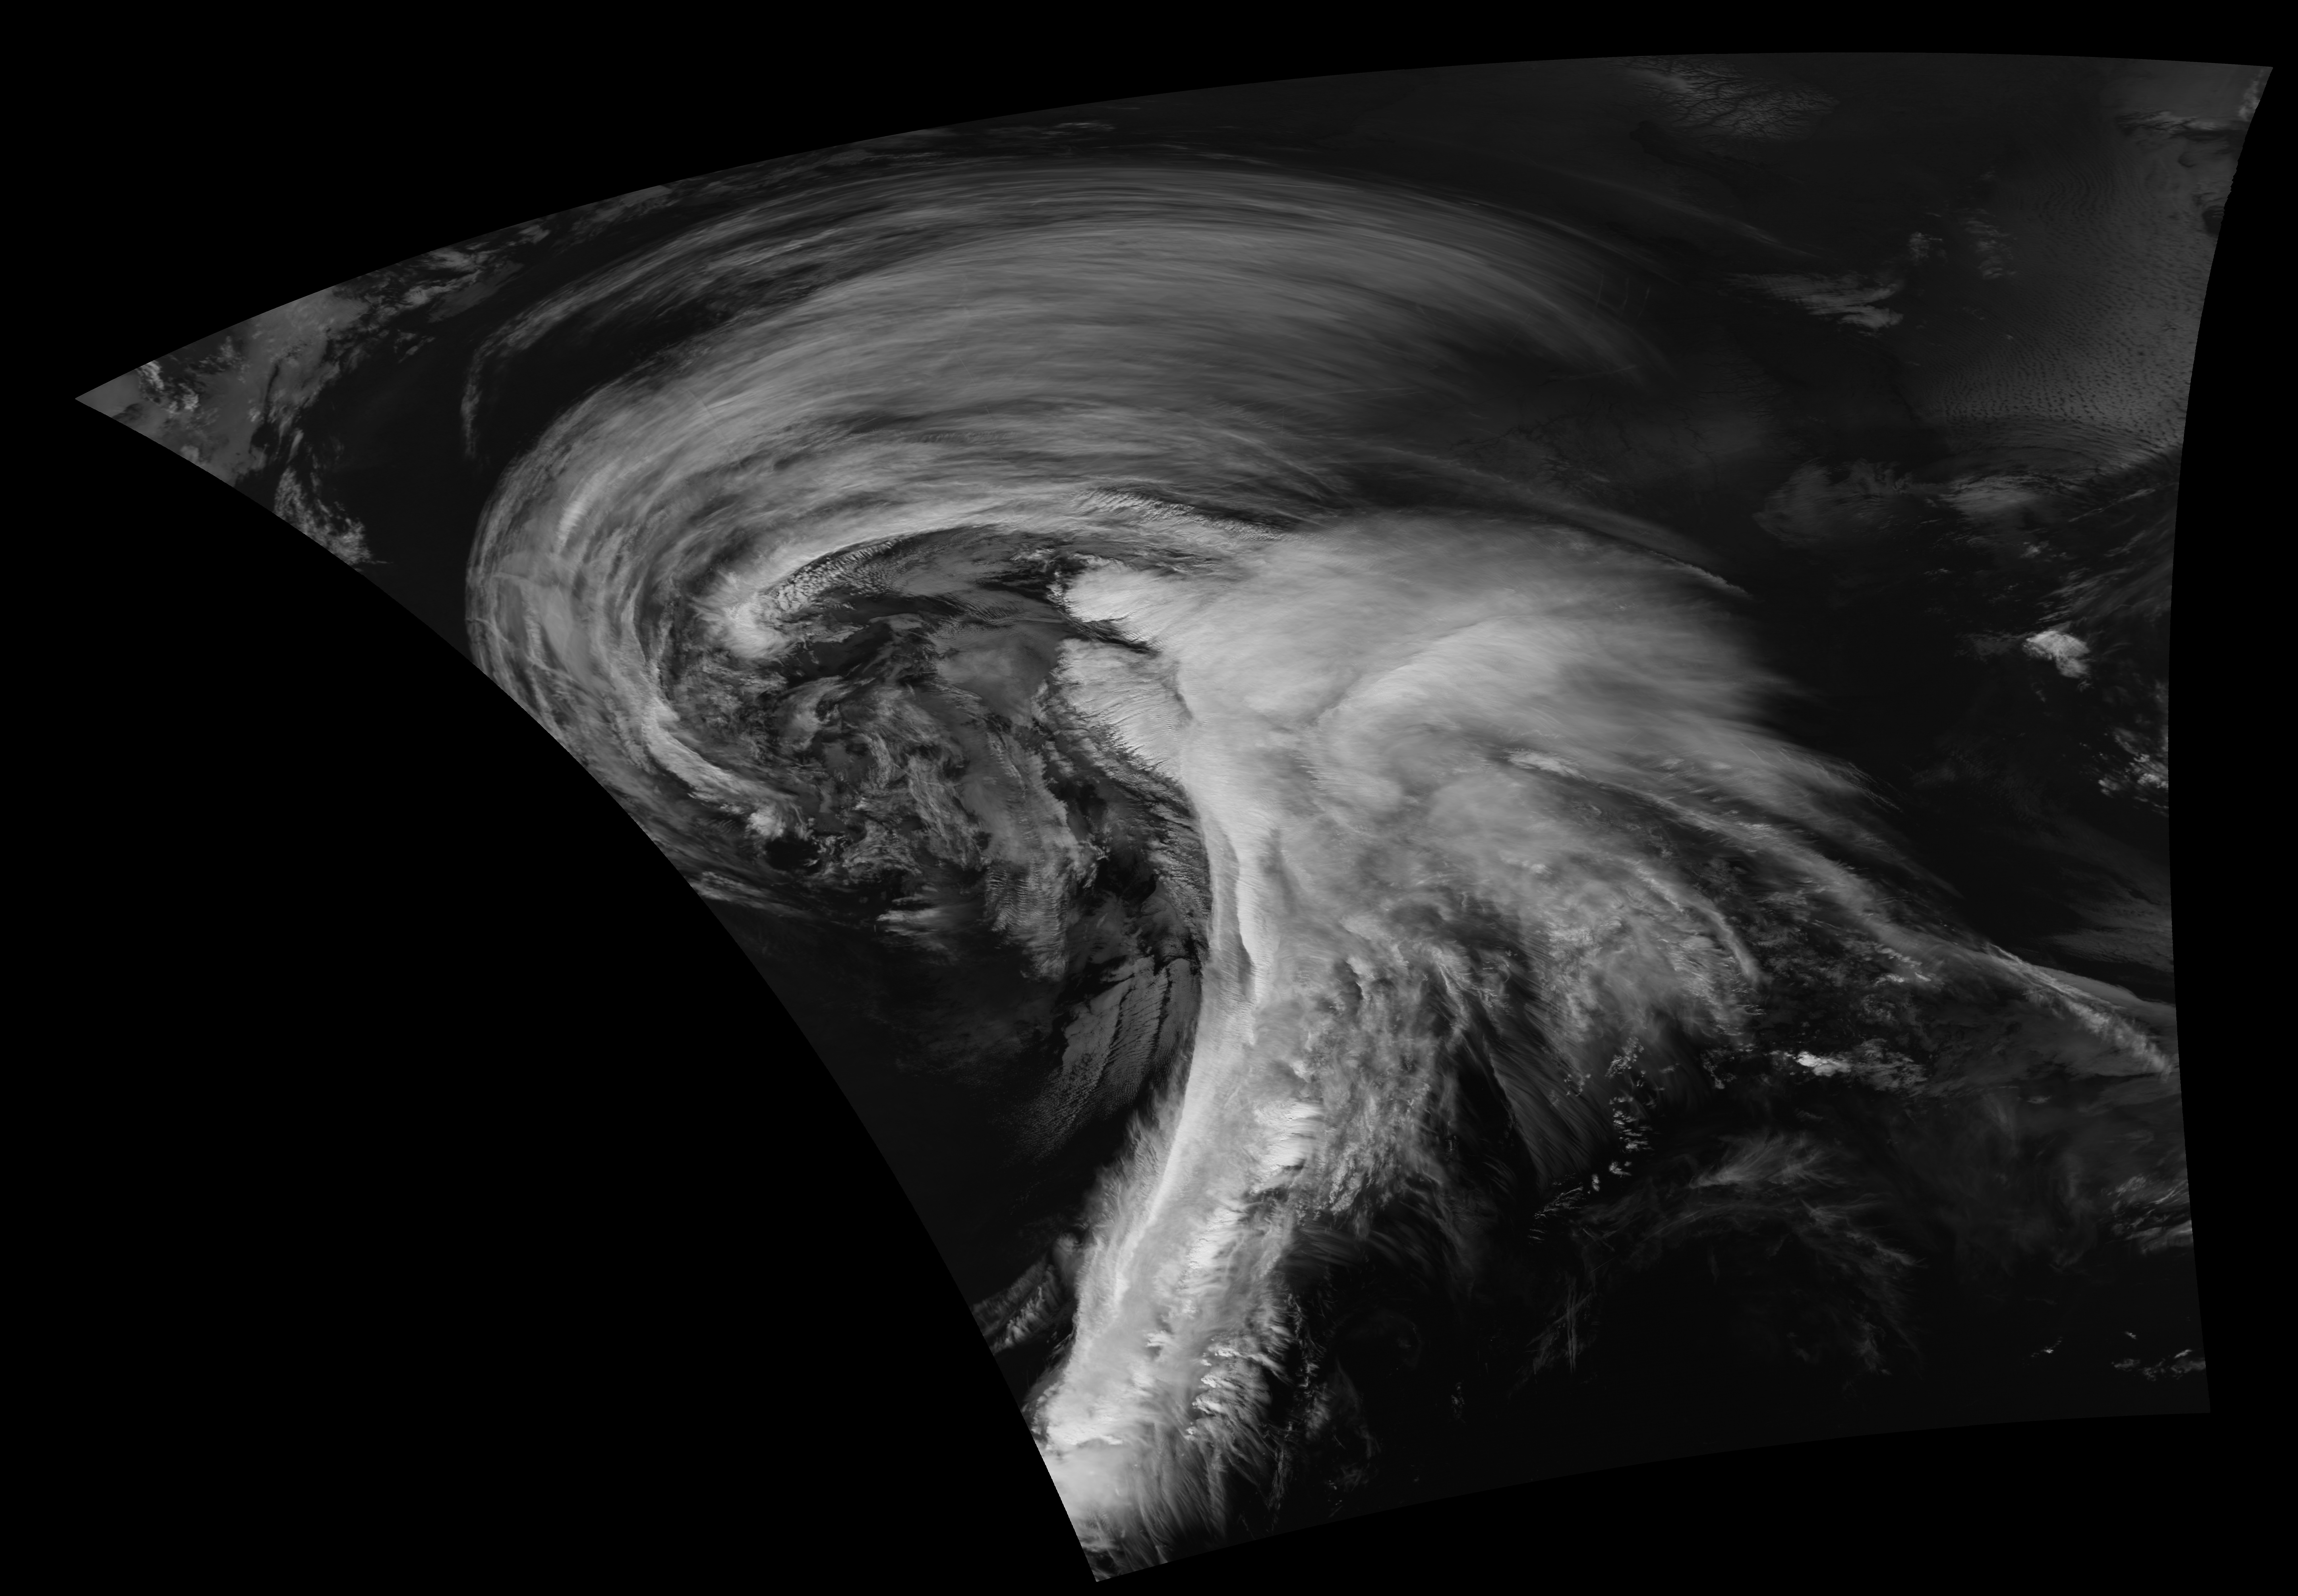

Suomi NPP View of a Strong Midwest Cyclone

A strong late-winter cyclone brought significant snows and blizzard conditions to the upper Great Lakes/northern Plains on 21 February 2014. In the warm sector of the storm, there were numerous reports of tornadoes, large hail, and damaging winds in the eastern US. Suomi NPP viewed the storm multiple times, including just before 1800 UTC on 21 February.

Credit: NASA/Goddard/UWM/SSEC/CIMSS/Suomi NPP